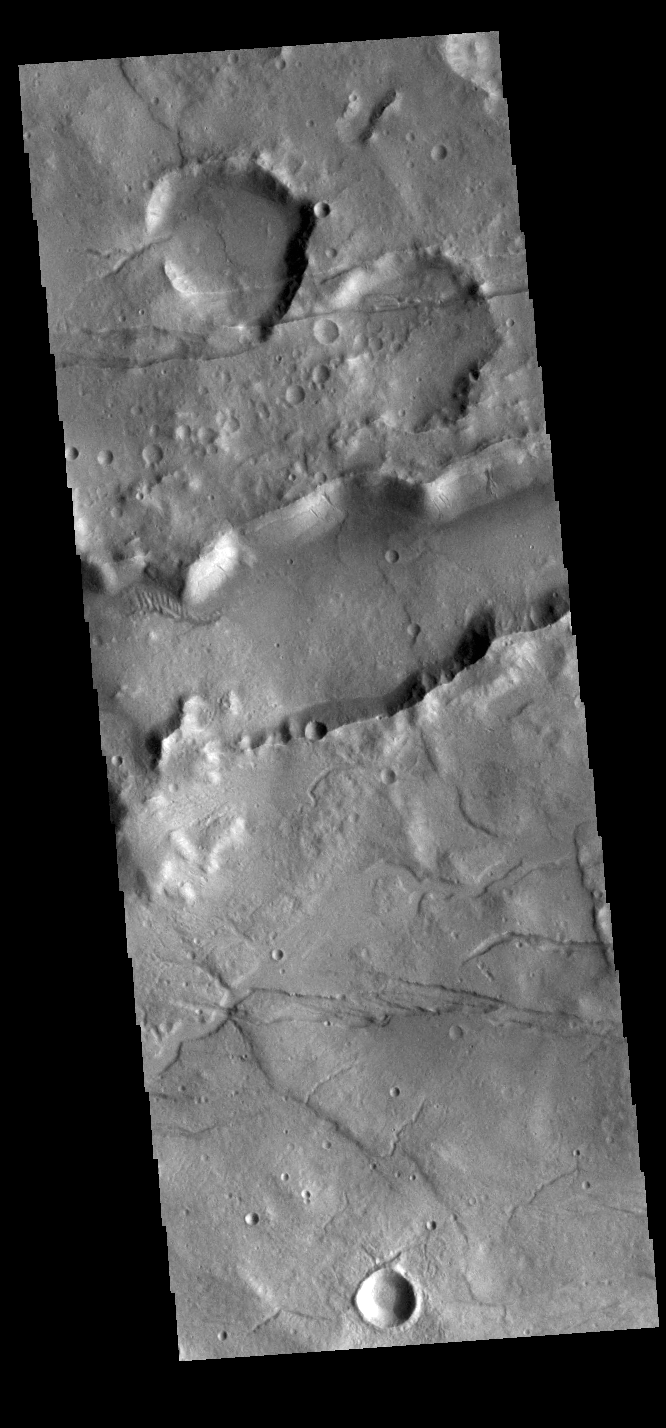

Sirenum Fossae

The linear features in this VIS image are tectonic graben. These graben are called Sirenum Fossae. Graben are formed by extension of the crust and faulting. When large amounts of pressure or tension are applied to rocks on timescales that are fast enough that the rock cannot respond by deforming, the rock breaks along faults. In the case of a graben, two parallel faults are formed by extension of the crust and the rock in between the faults drops downward into the space created by the extension. Several graben are visible in this THEMIS VIS image, trending from east to west. Because the faults defining the graben are formed parallel to the direction of the applied stress, we know that extensional forces were pulling the crust apart in the north/south direction. The majority of the stresses that created Sirenum Fossae are aligned in the in a north-northwest to south-southeast direction. The Sirenum Fossae graben are 2735km (1700 miles) long.

Credit: NASA/JPL-Caltech/ASU